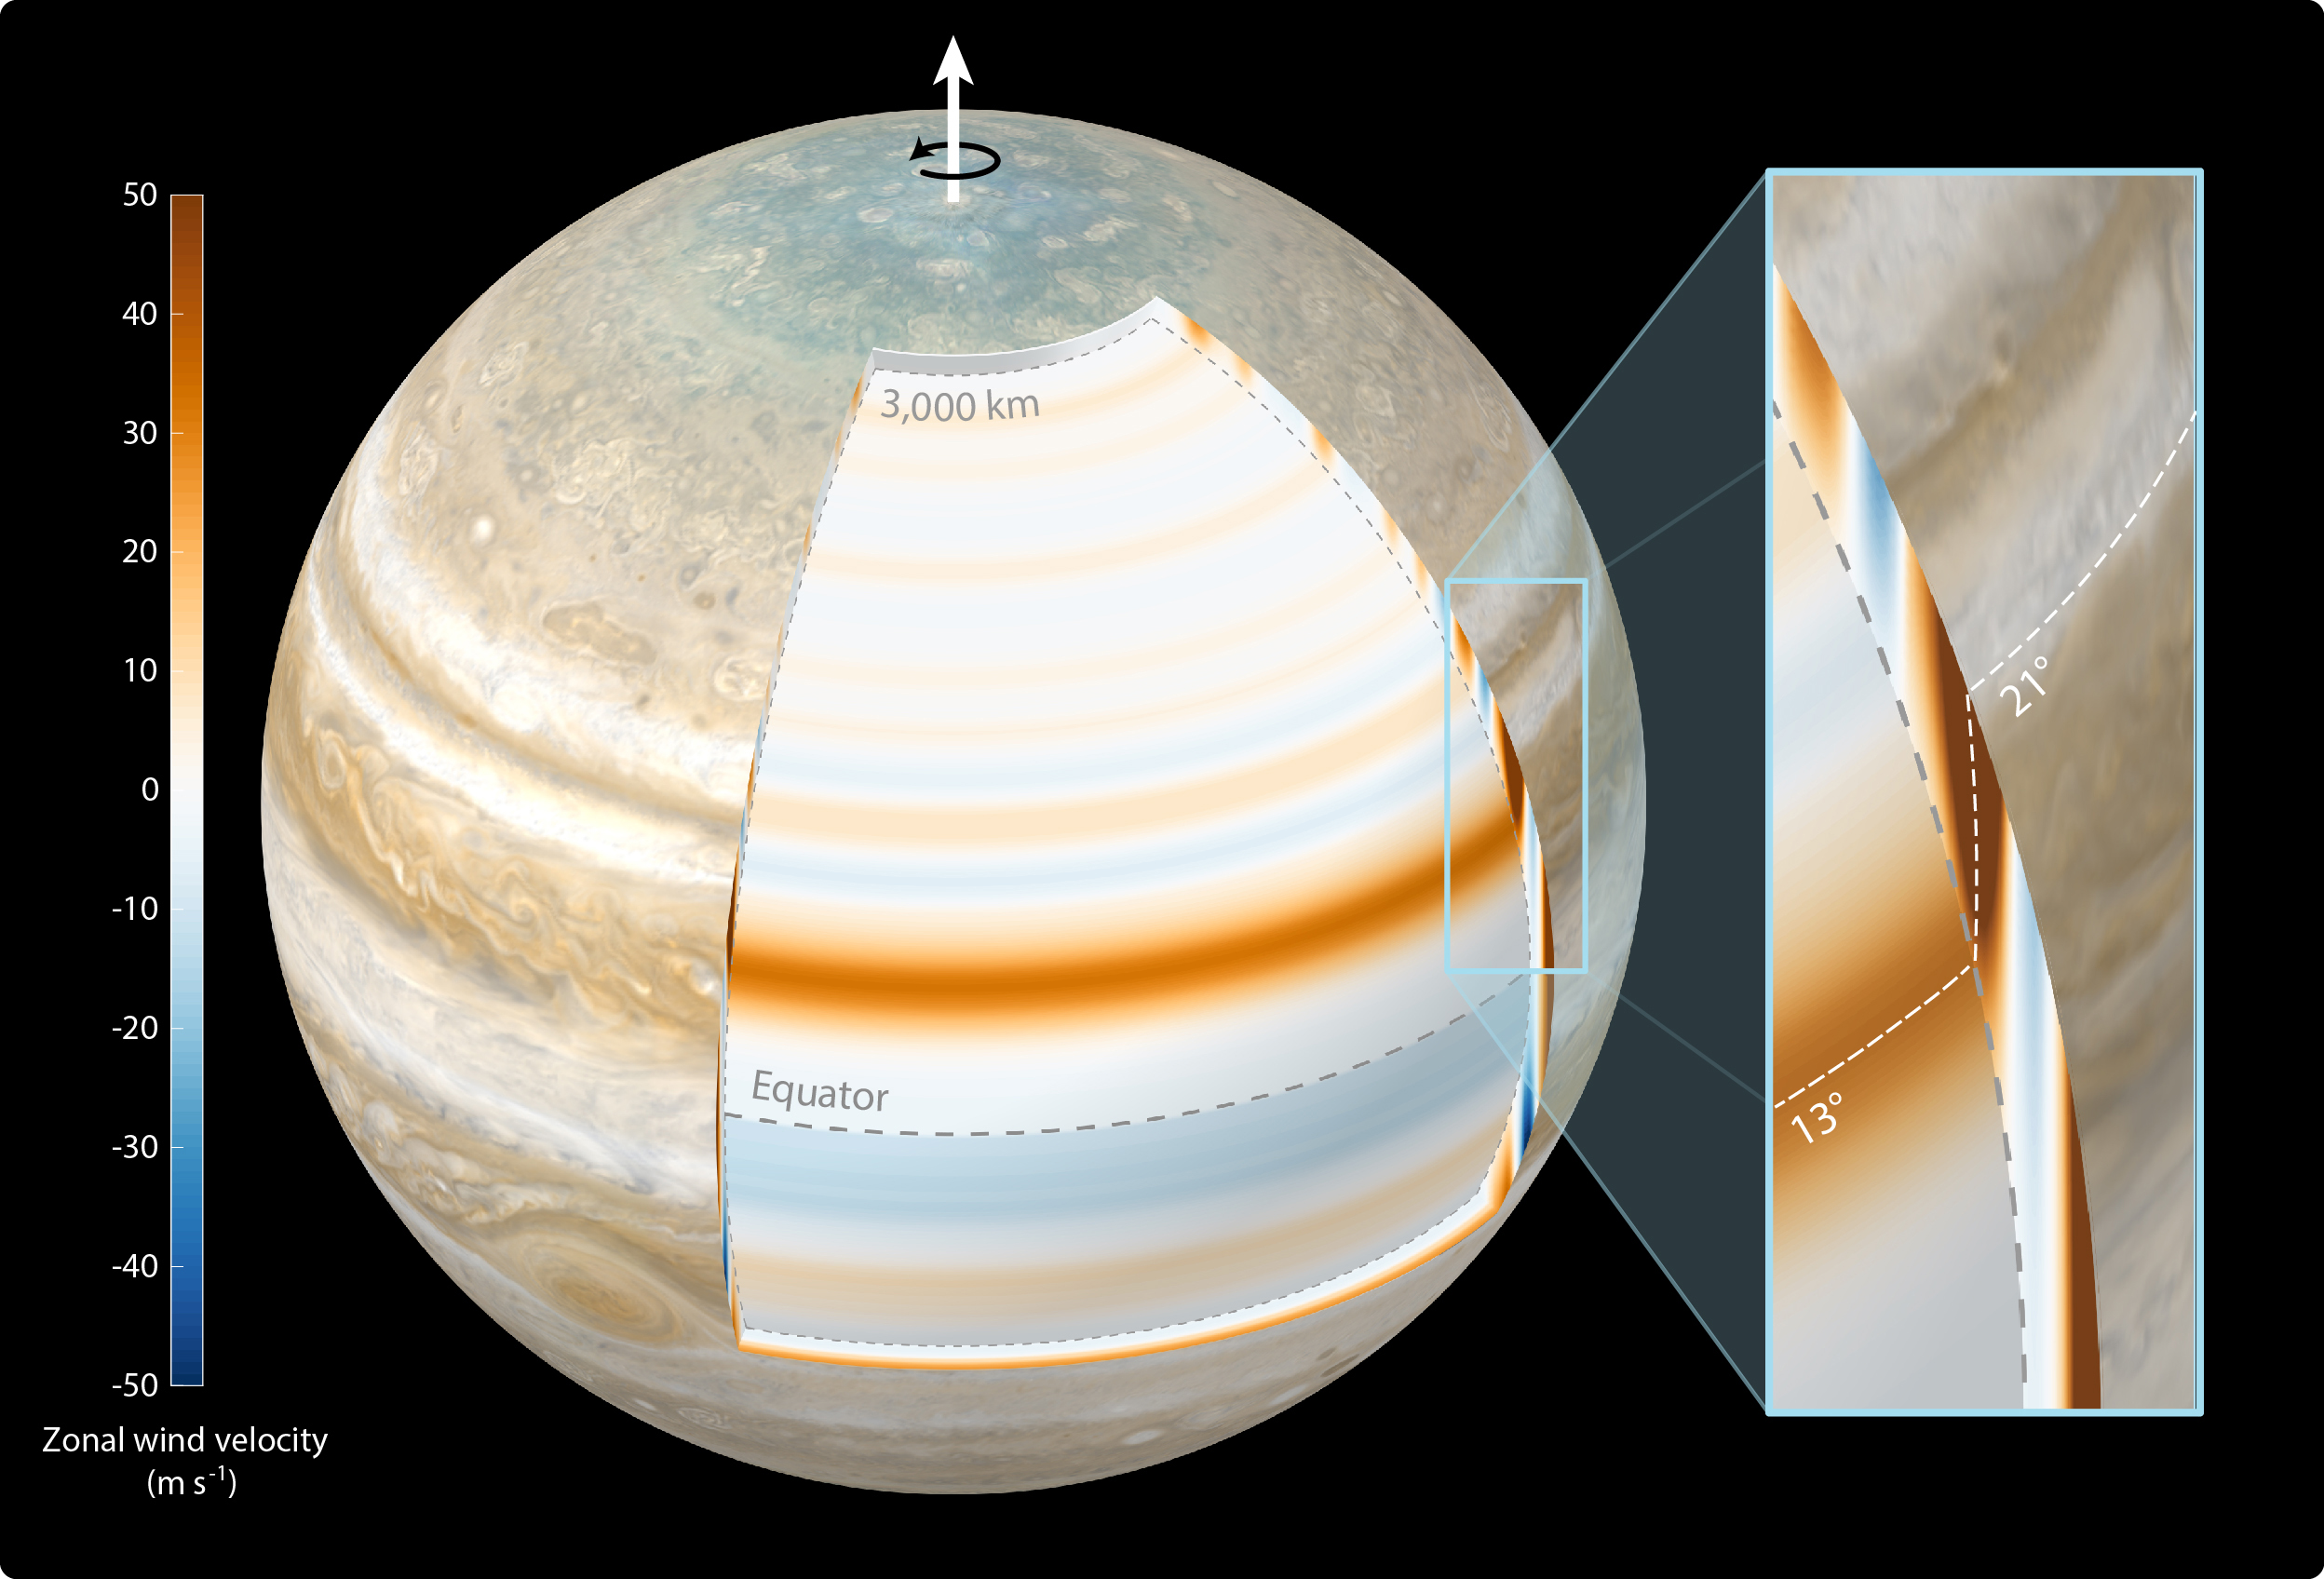

Cylindrical Orientation of Jupiter’s East-West Jet-Streams

This composite illustration depicts scientists’ findings that Jupiter’s atmospheric winds penetrate the planet in a cylindrical manner and parallel to the planet’s spin axis. The study, published in Nature Astronomy in October 2023, used gravity data from NASA’s Juno mission.

The top layer of Jupiter’s atmosphere – the cloud level – was generated for this illustration using a combination of visible light images from Juno and NASA’s Cassini mission. The annotated cutout reveals the gas giant’s zonal winds at a depth of 1,800 miles (3,000 kilometers) below cloud level. In the cutout, Jupiter’s belts are depicted with blue bands, the zones with reddish bands.

The annotated close-up view at right shows the most dominant jet recorded by Juno. At cloud level, the jet is located at 21 degrees north latitude, above the planet’s equator. However, at 1,800 miles (3,000 kilometers) below cloud level the jet is positioned at 13 degrees north latitude. The dashed white line represents the location of the jet’s maximum velocity at all depths, showing its cylindrical structure.

The color bar at left indicates the velocity of the zonal winds in meters per second at 1,800 miles (3,000 kilometers) below cloud level.

Credit: NASA/JPL-Caltech/SSI/SWRI/MSSS/ASI/INAF/JIRAM/Björn Jónsson CC BY 3.0